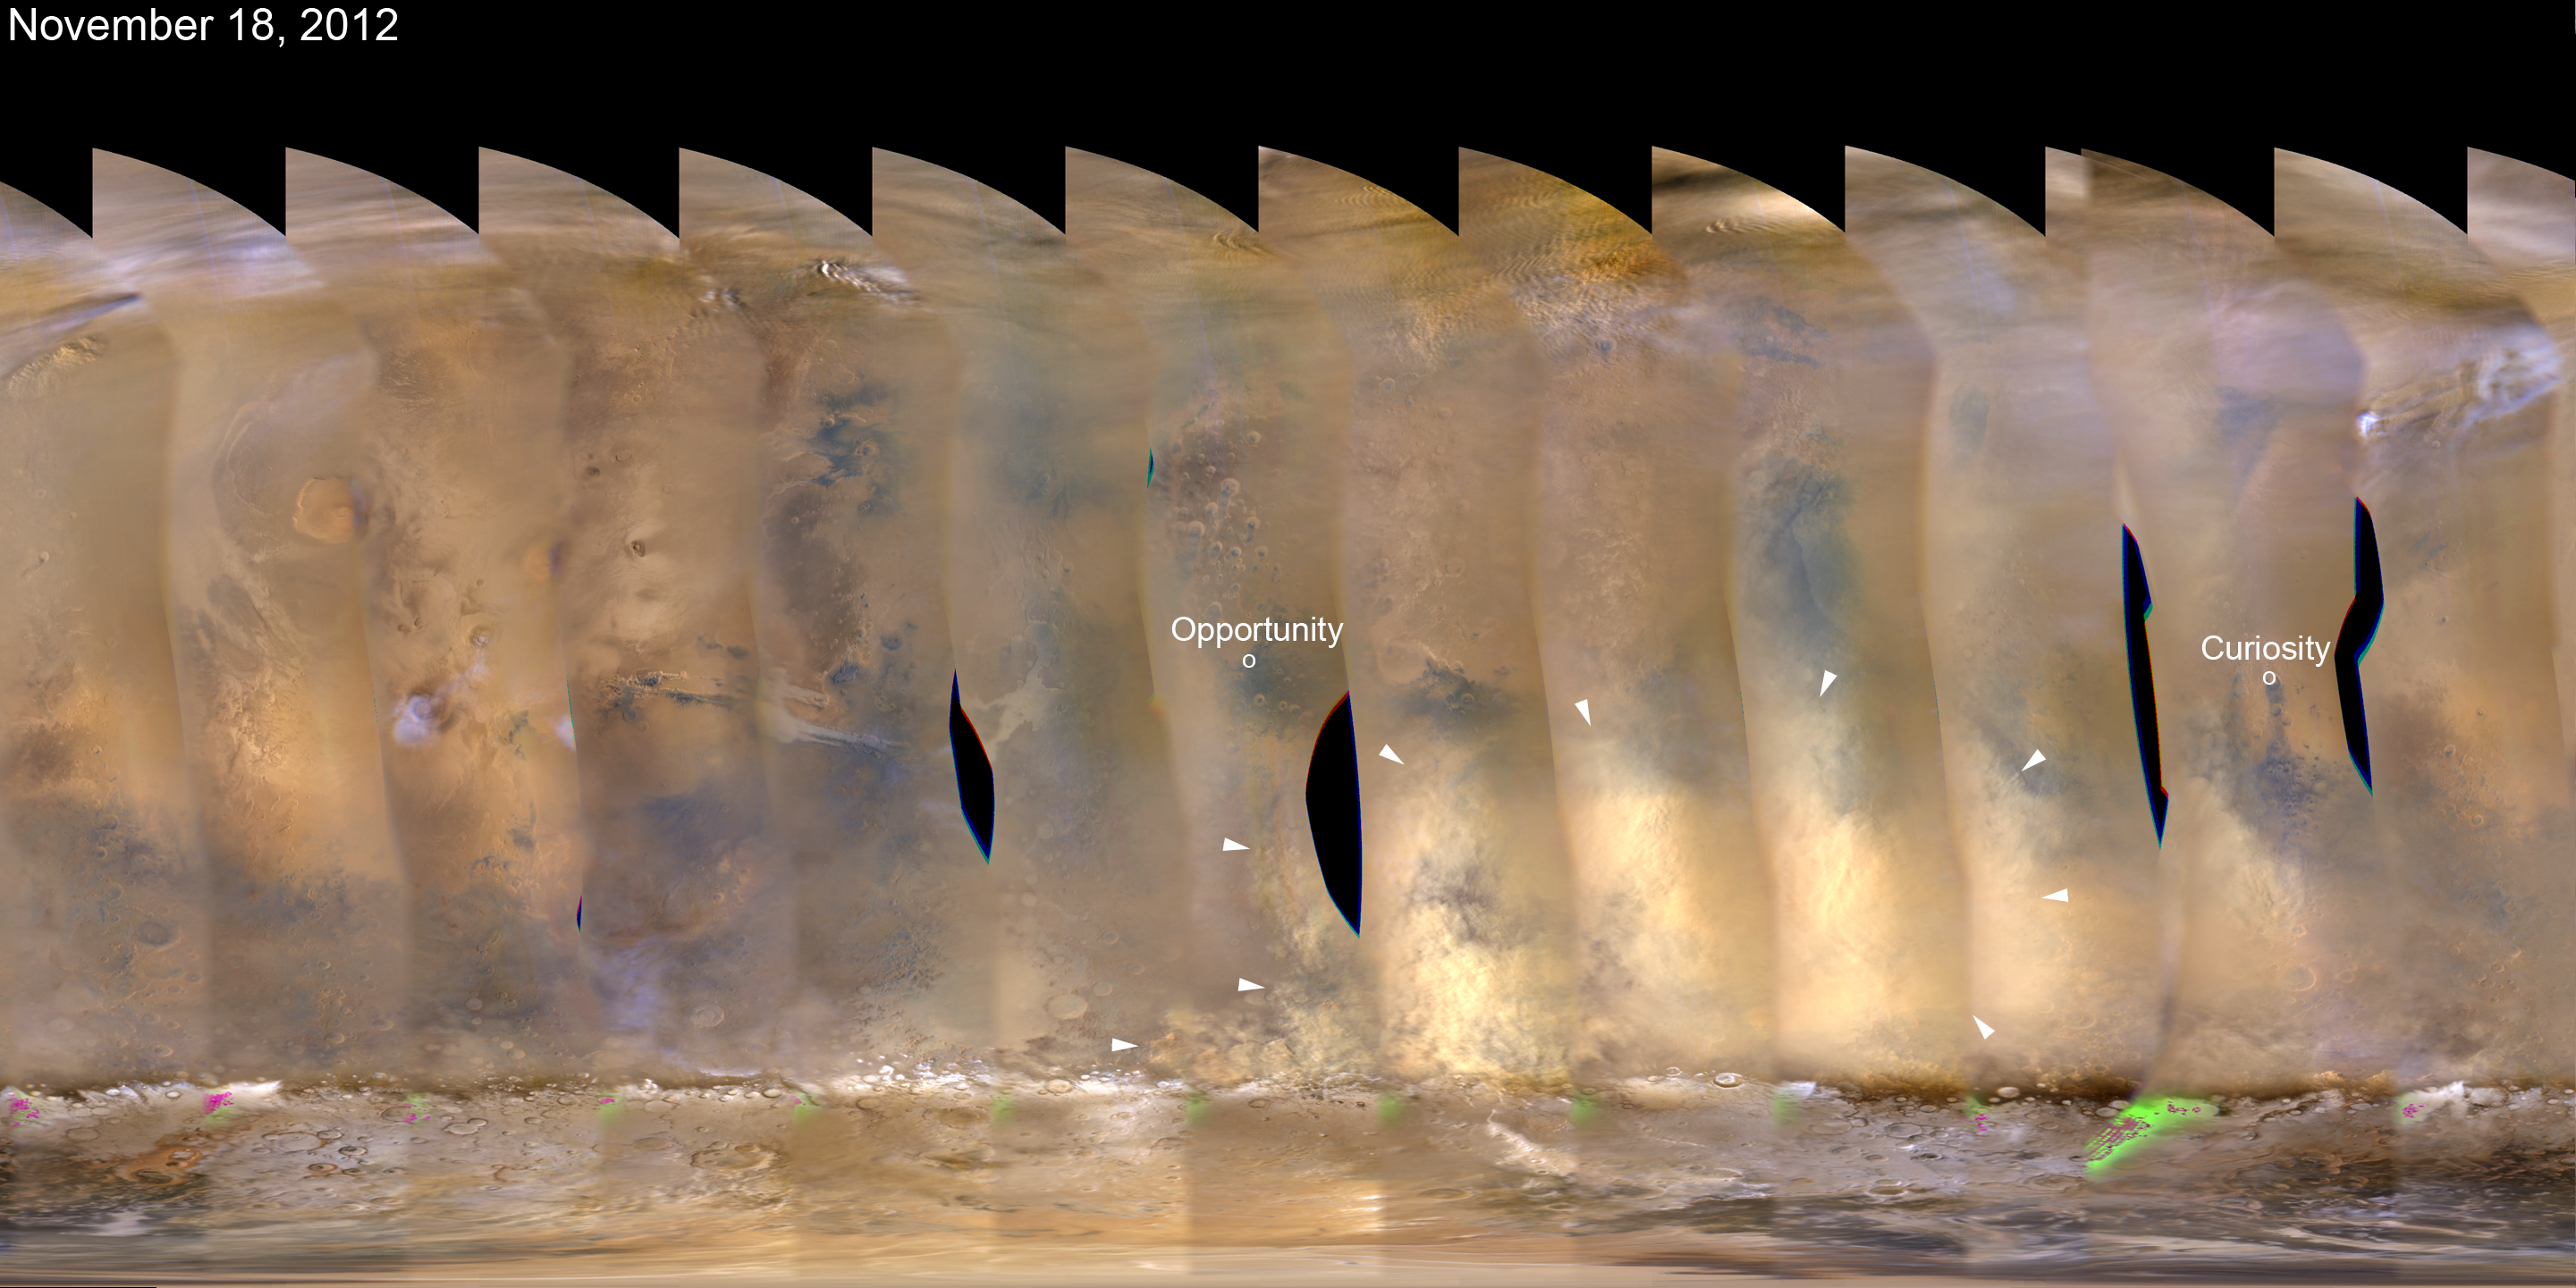

Martian Dust Storm, Nov. 18, 2012

This nearly global mosaic of observations made by the Mars Color Imager on NASA’s Mars Reconnaissance Orbiter on Nov. 18, 2012, shows a dust storm in Mars’ southern hemisphere. Small white arrows outline the area where dust from the storm is apparent in the atmosphere.

Locations of NASA’s Mars rovers Opportunity and Curiosity are labeled.

Black areas in the mosaic are the result of data drops or high angle roll maneuvers by the orbiter that limit the camera’s view of the planet. Equally-spaced blurry areas that run from south-to-north (bottom-to-top) result from the high off-nadir viewing geometry, a product of the spacecraft’s low-orbit.

Malin Space Science Systems, San Diego, provided and operates the Mars Color Imager. NASA’s Jet Propulsion Laboratory, a division of the California Institute of Technology in Pasadena, manages the Mars Reconnaissance Orbiter for NASA’s Science Mission Directorate, Washington. Lockheed Martin Space Systems, Denver, is the prime contractor for the project and built the spacecraft.

Credit: NASA/JPL-Caltech/MSSS